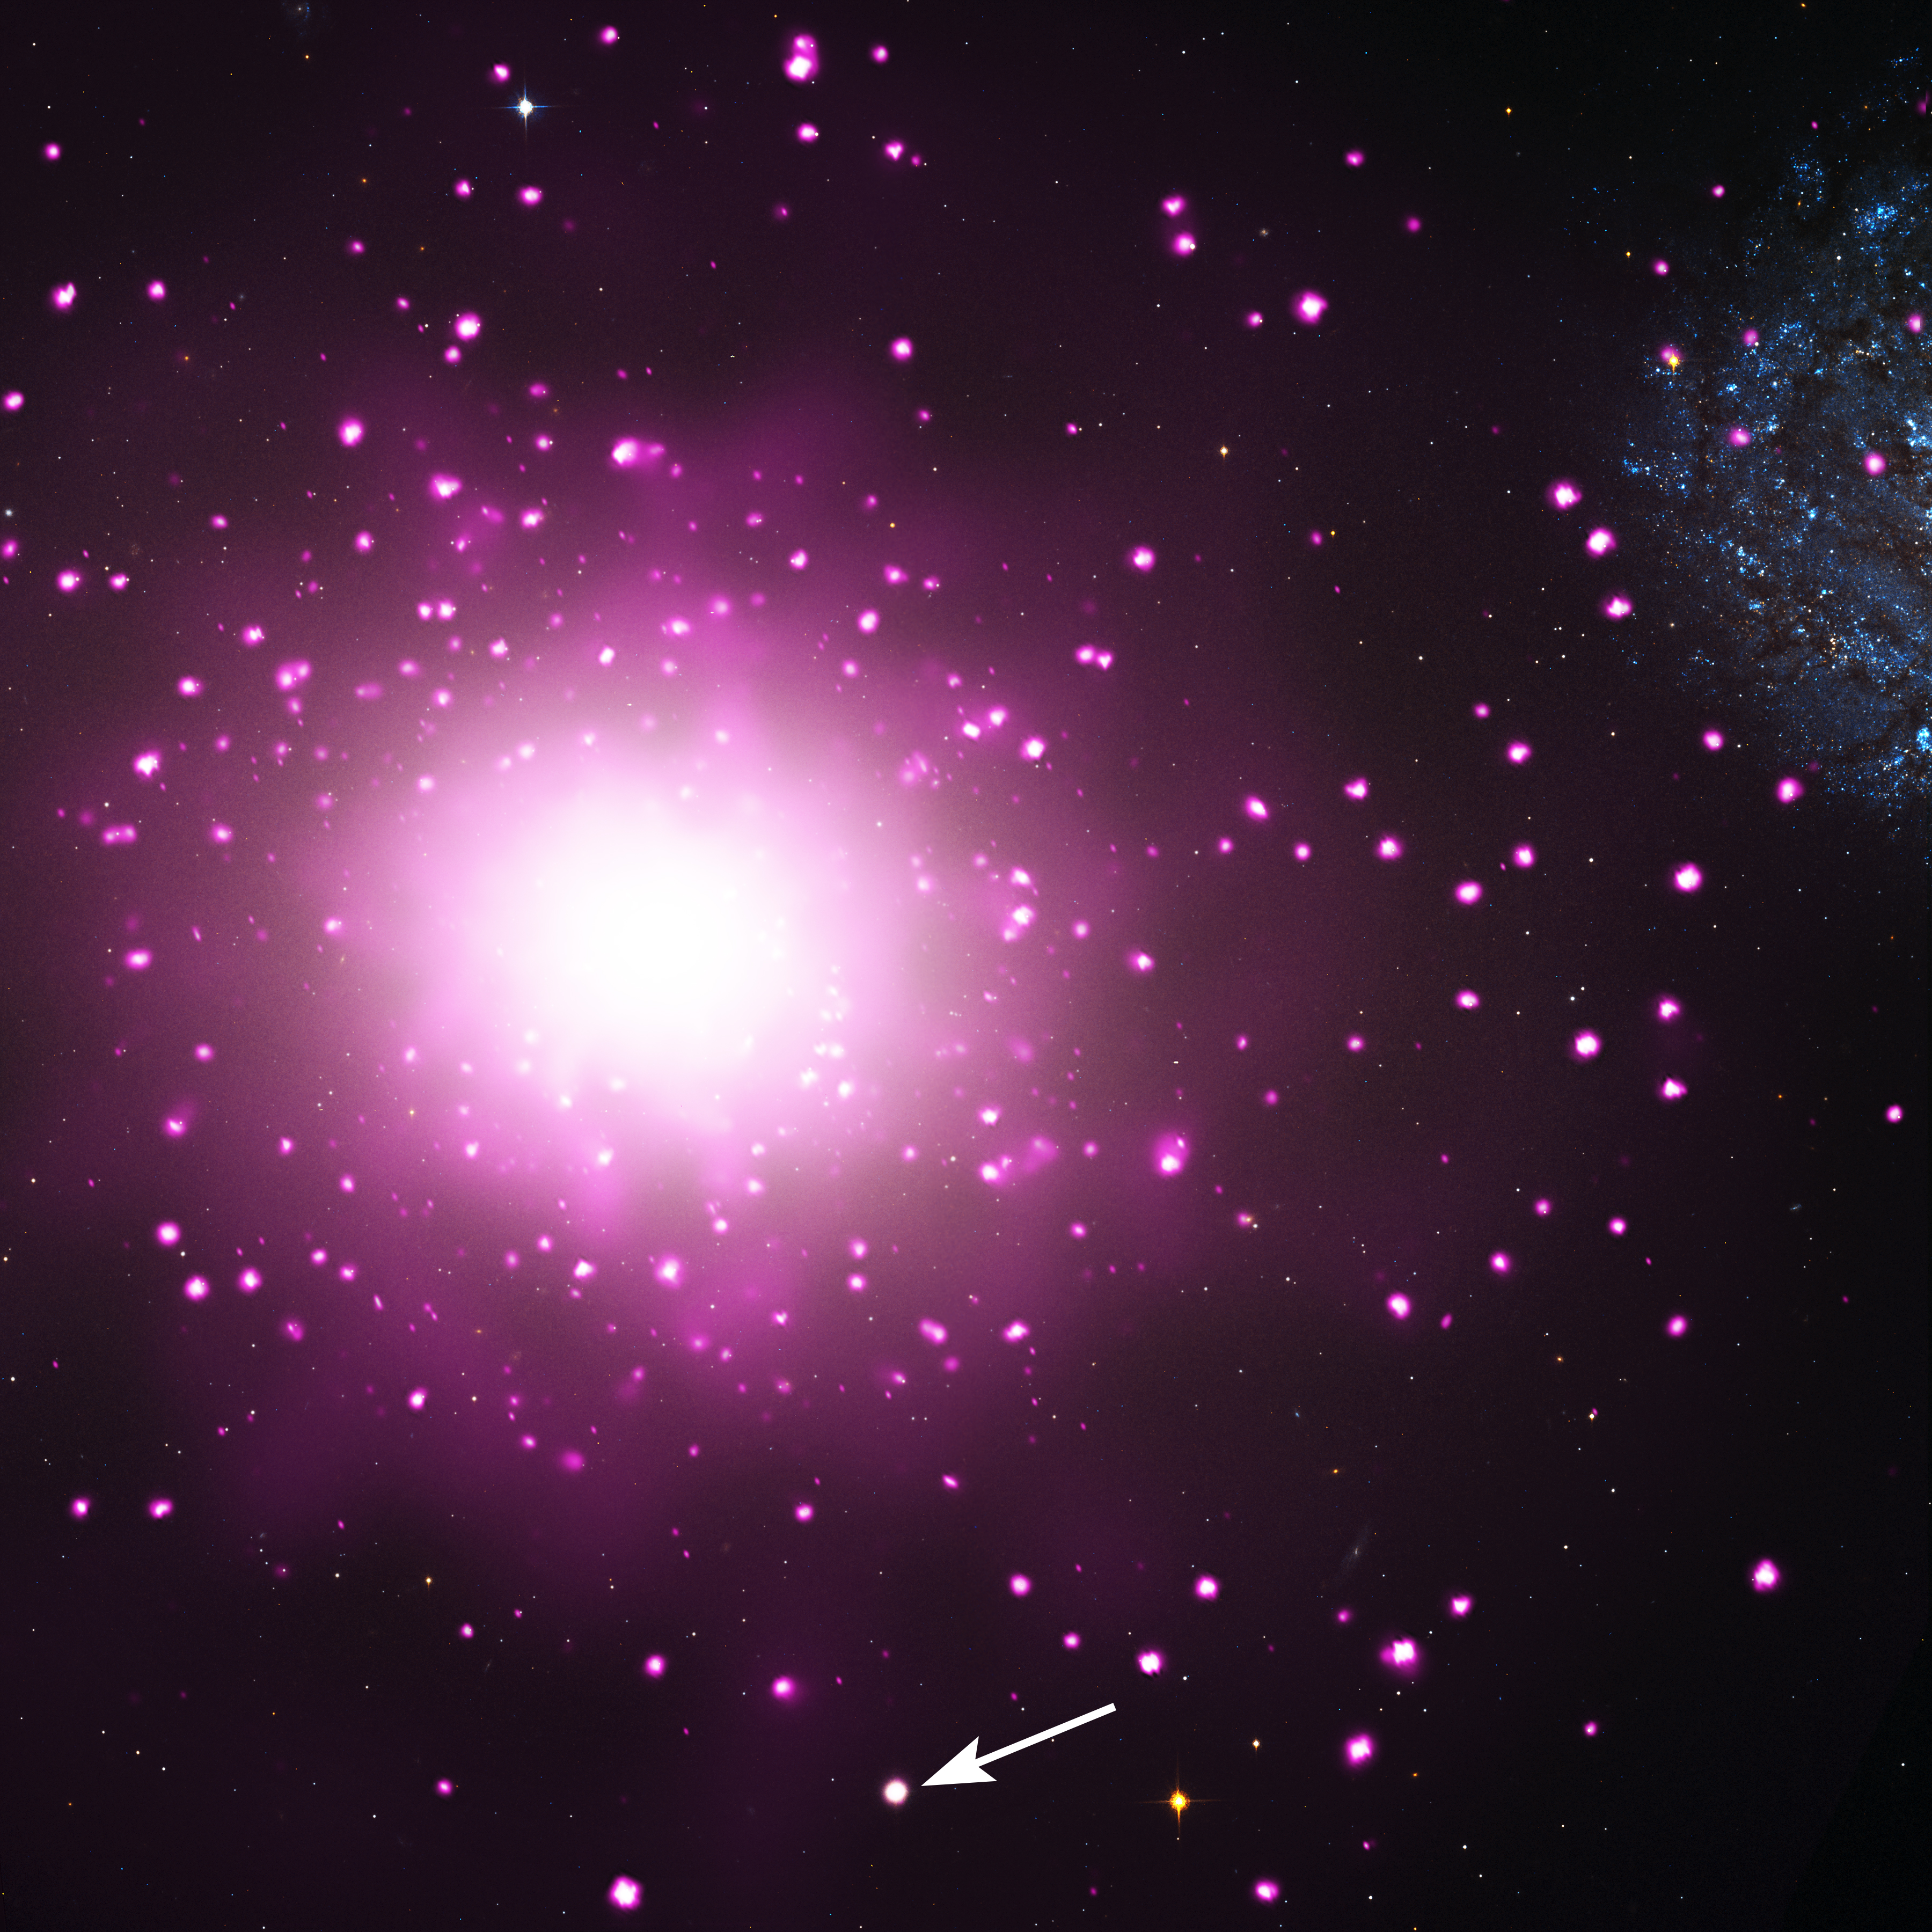

Ultra-compact Dwarf Galaxy M60-UCD1

The densest galaxy in the nearby universe may have been found. The galaxy, known as M60-UCD1, is located near a massive elliptical galaxy NGC 4649, also called M60, about 54 million light-years from Earth.

This composite image shows M60 and the region around it, where data from NASA's Chandra X-ray Observatory are pink and data from NASA's Hubble Space Telescope are red, green and blue. The Chandra image shows hot gas and double stars containing black holes and neutron stars, and the Hubble image reveals stars in M60 and neighboring galaxies including M60-UCD1. The arrow points to M60-UCD1.

Packed with an extraordinary number of stars, M60-UCD1 is an "ultra-compact dwarf galaxy." It was discovered with Hubble, and follow-up observations were done with Chandra and ground-based optical telescopes.

It is the most luminous known galaxy of its type and one of the most massive, weighing 200 million times more than our Sun, based on observations with the Keck 10-meter telescope in Hawaii. Remarkably, about half of this mass is found within a radius of only about 80 light-years. This would make the density of stars about 15,000 times greater than found in Earth's neighborhood in the Milky Way, meaning that the stars are about 25 times closer.

The 6.5-meter Multiple Mirror Telescope in Arizona was used to study the amount of elements heavier than hydrogen and helium in stars in M60-UCD1. The values were found to be similar to our Sun.

Another intriguing aspect of M60-UCD1 is that the Chandra data reveal the presence of a bright X-ray source in its center. One explanation for this source is a giant black hole weighing in at some 10 million times the mass of the Sun.

Astronomers are trying to determine if M60-UCD1 and other ultra-compact dwarf galaxies are either born as jam-packed star clusters or if they are galaxies that get smaller because they have stars ripped away from them. Large black holes are not found in star clusters, so if the X-ray source is in fact due to a massive black hole, it was likely produced by collisions between the M60-UCD1 and one or more nearby galaxies. M60-UCD1's great mass and the abundances of elements heavier than hydrogen and helium are also arguments for the theory that galaxy is the remnant of a much larger galaxy.

If this stripping did occur, then the galaxy was originally 50 to 200 times more massive than it is now, which would make the mass of its black hole relative to the original mass of the galaxy more like the Milky Way and many other galaxies. It is possible that this stripping took place long ago and that M60-UCD1 has been stalled at its current size for several billion years. The researchers estimate that M60-UCD1 is more than about 10 billion years old.

These results appear online and have been published in the September 20th issue of The Astrophysical Journal Letters. The first author is Jay Strader, of Michigan State University in East Lansing, MI. The co-authors are Anil Seth from University of Utah, Salt Lake City, UT; Duncan Forbes from Swinburne University, Hawthorn, Australia; Giuseppina Fabbiano from Harvard-Smithsonian Center for Astrophysics (CfA), Cambridge, MA; Aaron Romanowsky from San Jose State University, San Jose, CA; Jean Brodie from University of California Observatories/Lick Observatory, Santa Cruz, CA; Charlie Conroy from University of California, Santa Cruz, CA; Nelson Caldwell from CfA; Vincenzo Pota and Christopher Usher from Swinburne University, Hawthorn, Australia; and Jacob Arnold from University of California Observatories/Lick Observatory, Santa Cruz, CA.

Credit: NASA, ESA, CXC, and J. Strader (Michigan State University)